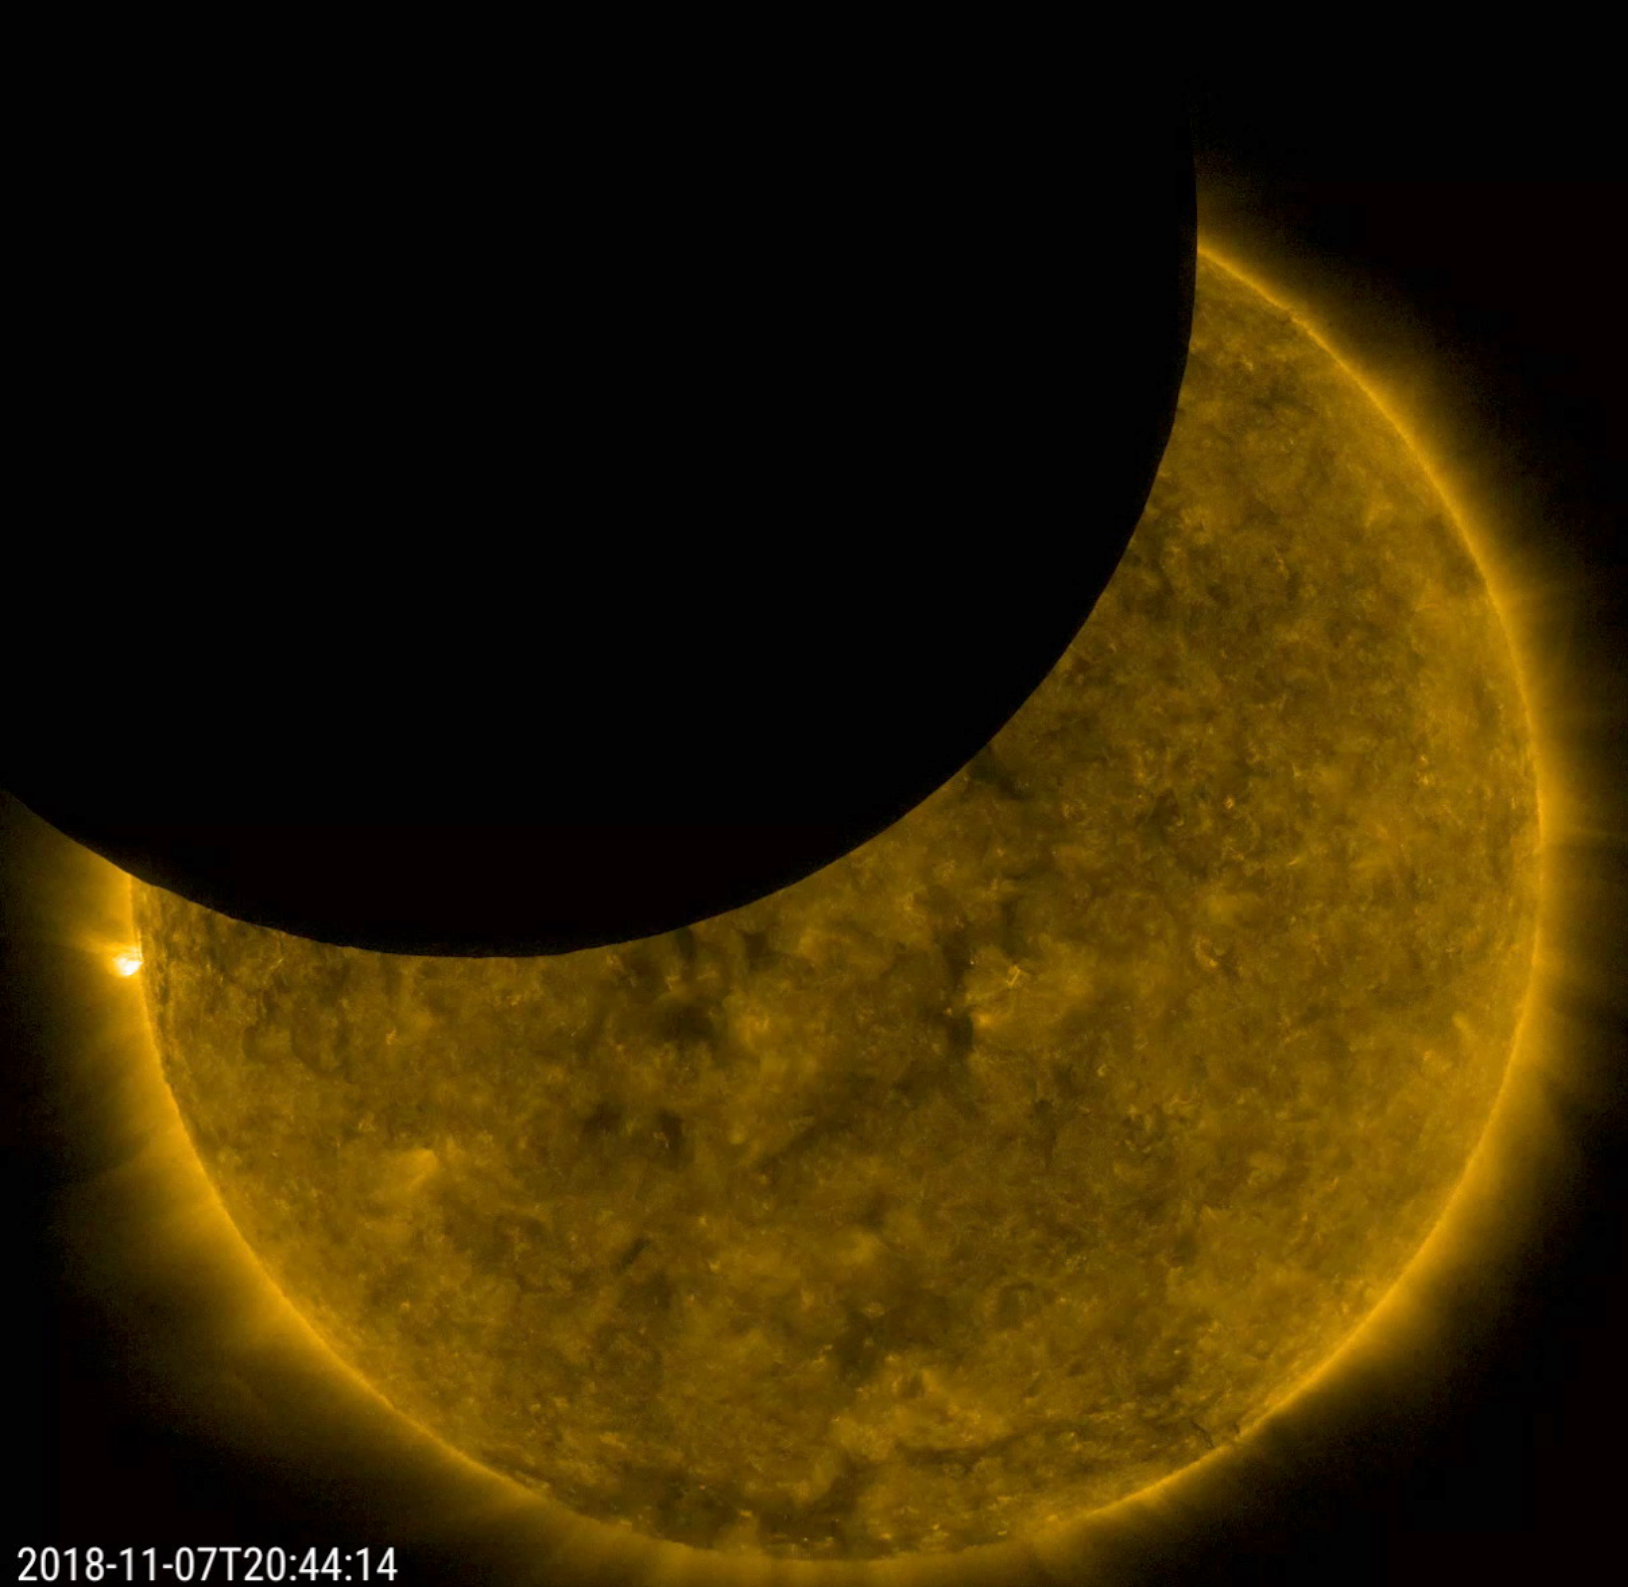

SDO Observes a Partial Lunar Eclipse

On Nov. 7, 2018 for just under an hour, SDO viewed a lunar transit, when the Moon partially blocked SDO’s view of the Sun. At its peak about 44% of the Sun was covered. In this view, the Sun was observed in extreme ultraviolet light and, as is customary, been given false color. SDO’s orbit gives it two three-week periods per year when either the Earth or the Moon cross in front of the Sun. These transits provide scientific value as well: The sharp edge of the lunar limb helps researchers measure how light diffracts around the telescope’s optics and filter support grids, allowing scientists to better calibrate their instruments for even sharper images.

Movies
PIA18142_Lunar_Transit171_big.mp4
PIA18142_Lunar_Transit171_sm.mp4

SDO is managed by NASA’s Goddard Space Flight Center, Greenbelt, Maryland, for NASA’s Science Mission Directorate, Washington. Its Atmosphere Imaging Assembly was built by the Lockheed Martin Solar Astrophysics Laboratory (LMSAL), Palo Alto, California.

Credit: NASA/GSFC/Solar Dynamics Observatory